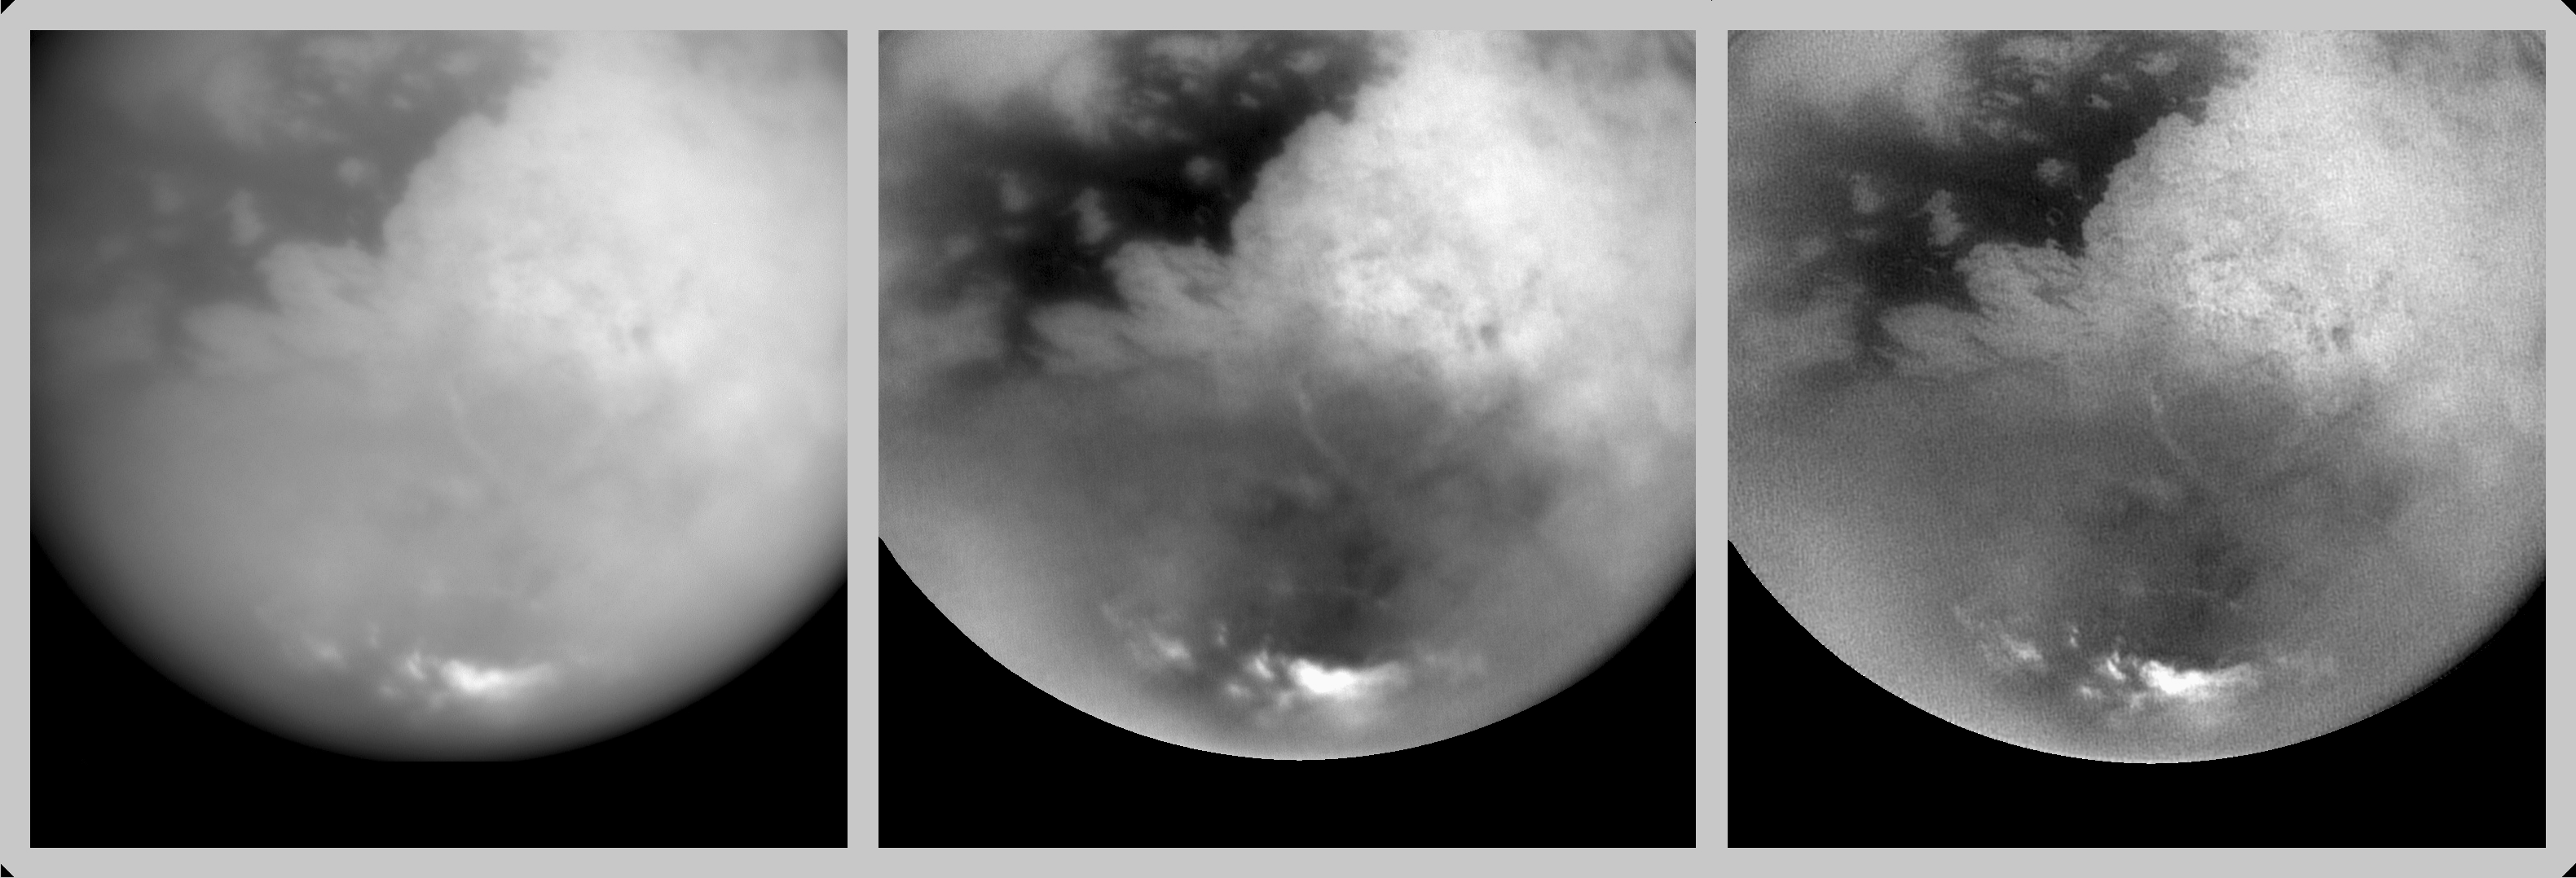

Revealing Titan’s Surface

These three pictures were created from a sequence of images acquired by Cassini’s imaging science subsystem on Oct. 25, 2004, 38 hours before its closest approach to Titan. They illustrate how the details of Titan’s surface can be revealed through image processing techniques.

The picture on the left is a single image that has undergone only basic cleaning of corrupted pixels and imperfections in the camera’s charge coupled device, a light-sensitive detector similar to those found in digital cameras. In the middle frame, multiple images were used to enhance the contrast detected from Titan’s surface and to reduce the blurring effect of atmospheric haze. The picture on the right has been further processed to sharpen the edges of features.

The processed images reveal sharp boundaries between dark and light regions on the surface; there are no shadows produced by topography in these images. The bright area on the center right is Xanadu, a region that has been observed previously from Earth and by Cassini. To the west of Xanadu lies an area of dark material that completely surrounds brighter features in some places. Narrow linear features, both dark and bright, can also be seen. It is not clear what geologic processes created these features, although it seems clear that the surface is being shaped by more than impact craters alone. The very bright features near Titan’s south pole are clouds similar to those observed during the distant Cassini flyby on July 2, 2004.

The region on the left side of these images will be targeted by higher-resolution observations as Cassini passes close to Titan on Oct. 26, 2004.

All of these images were acquired by Cassini on Oct. 25, 2004, at an altitude of 702,000 kilometers (436,000 miles) and a pixel scale of 4.2 kilometers (2.6 miles). The Sun was illuminating Titan from nearly behind the spacecraft.

The Cassini-Huygens mission is a cooperative project of NASA, the European Space Agency and the Italian Space Agency. The Jet Propulsion Laboratory, a division of the California Institute of Technology in Pasadena, manages the Cassini-Huygens mission for NASA’s Office of Space Science, Washington, D.C. The Cassini orbiter and its two onboard cameras, were designed, developed and assembled at JPL. The imaging team is based at the Space Science Institute, Boulder, Colo.

Credit: NASA/JPL/Space Science Institute